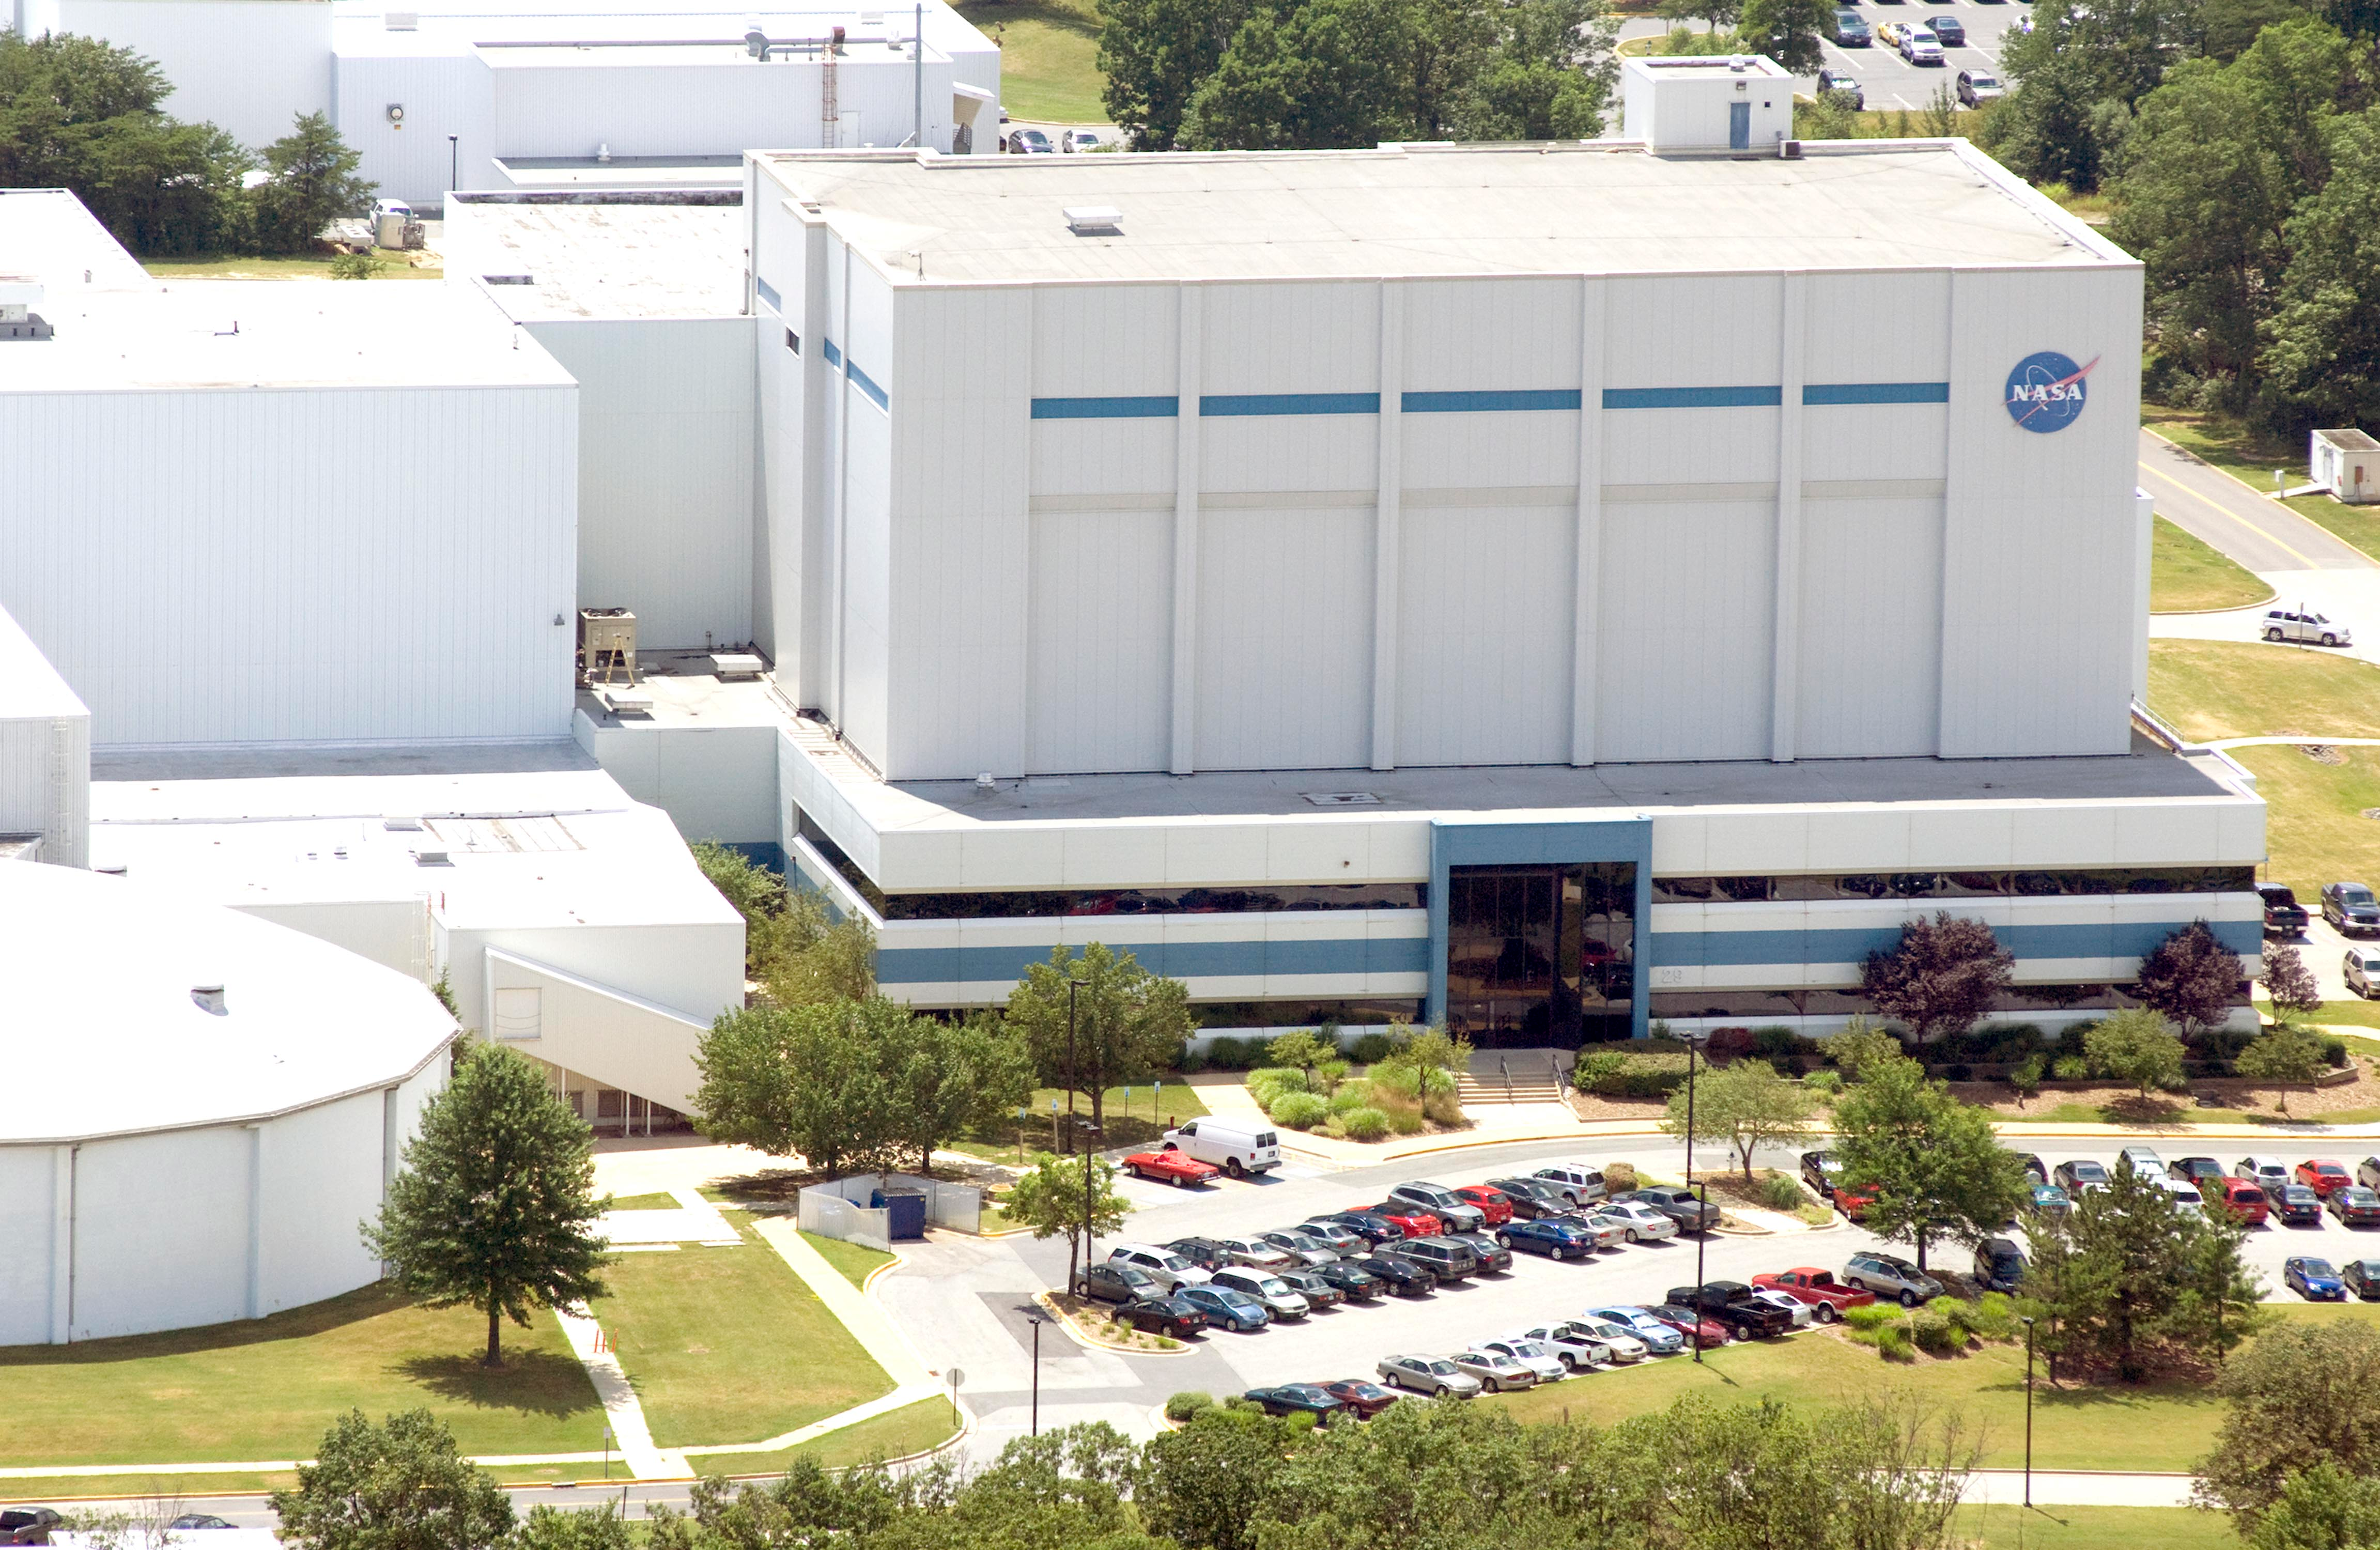

NASA's Goddard Space Flight Center

Aerial view of NASA's Goddard Space Flight Center in Greenbelt, Maryland, in 2010.

Credit: NASA Goddard/Bill Hrybyk